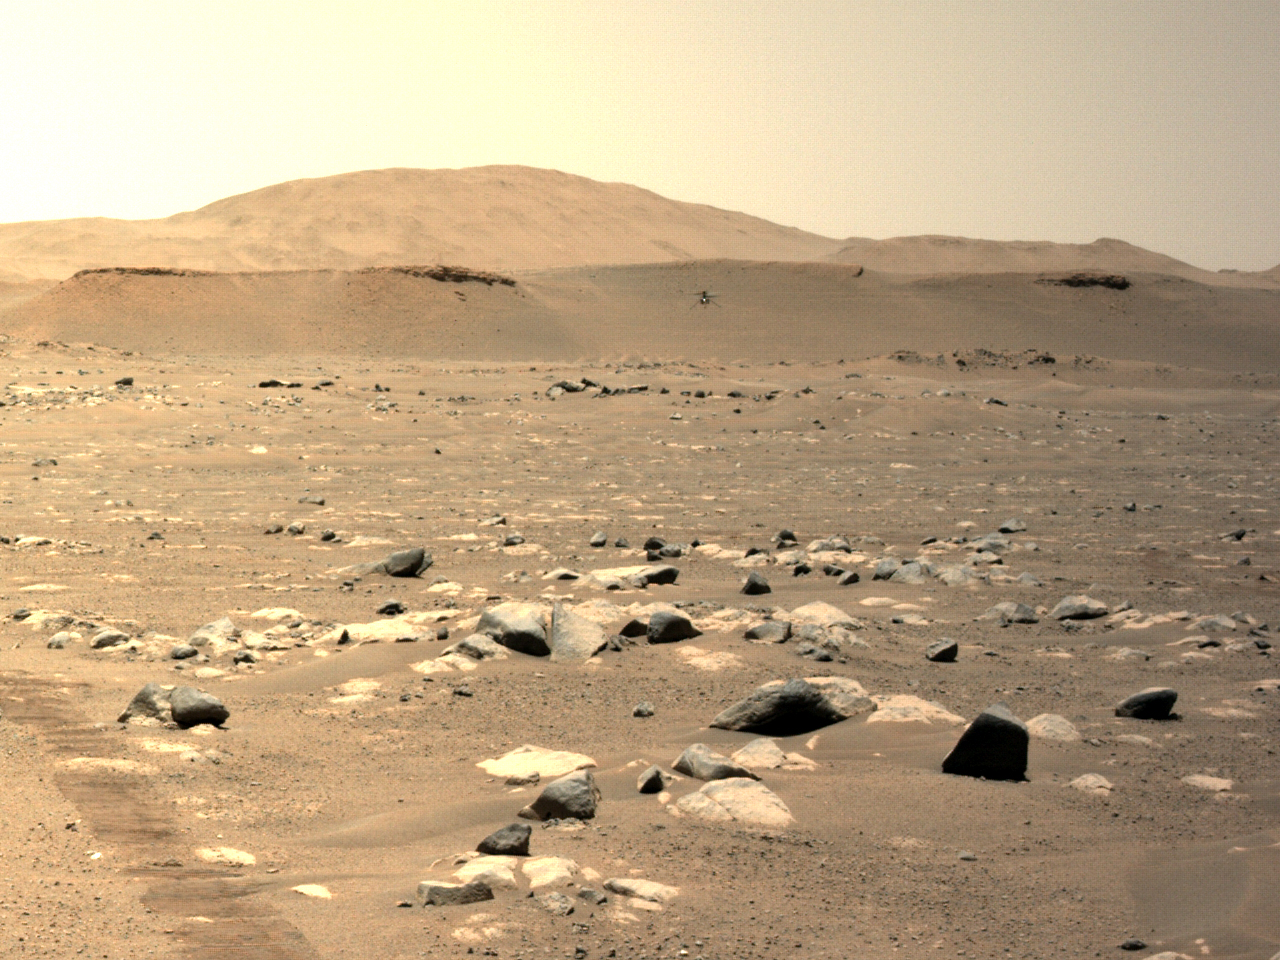

Perseverance’s Left Navcam Views Ingenuity During its Third Flight

NASA’s Ingenuity Mars Helicopter can be seen hovering during its third flight on April 25, 2021, as seen by the left Navigation Camera aboard NASA’s Perseverance Mars rover.

The Ingenuity Mars Helicopter was built by JPL, which also manages this technology demonstration project for NASA Headquarters. It is supported by NASA’s Science Mission Directorate, Aeronautics Research Mission Directorate, and Space Technology Mission Directorate. NASA’s Ames Research Center and Langley Research Center provided significant flight performance analysis and technical assistance during Ingenuity’s development. AeroVironment Inc., Qualcomm, Snapdragon, and SolAero also provided design assistance and major vehicle components. The Mars Helicopter Delivery System was designed and manufactured by Lockheed Space Systems in Denver.

Credit: NASA/JPL-Caltech